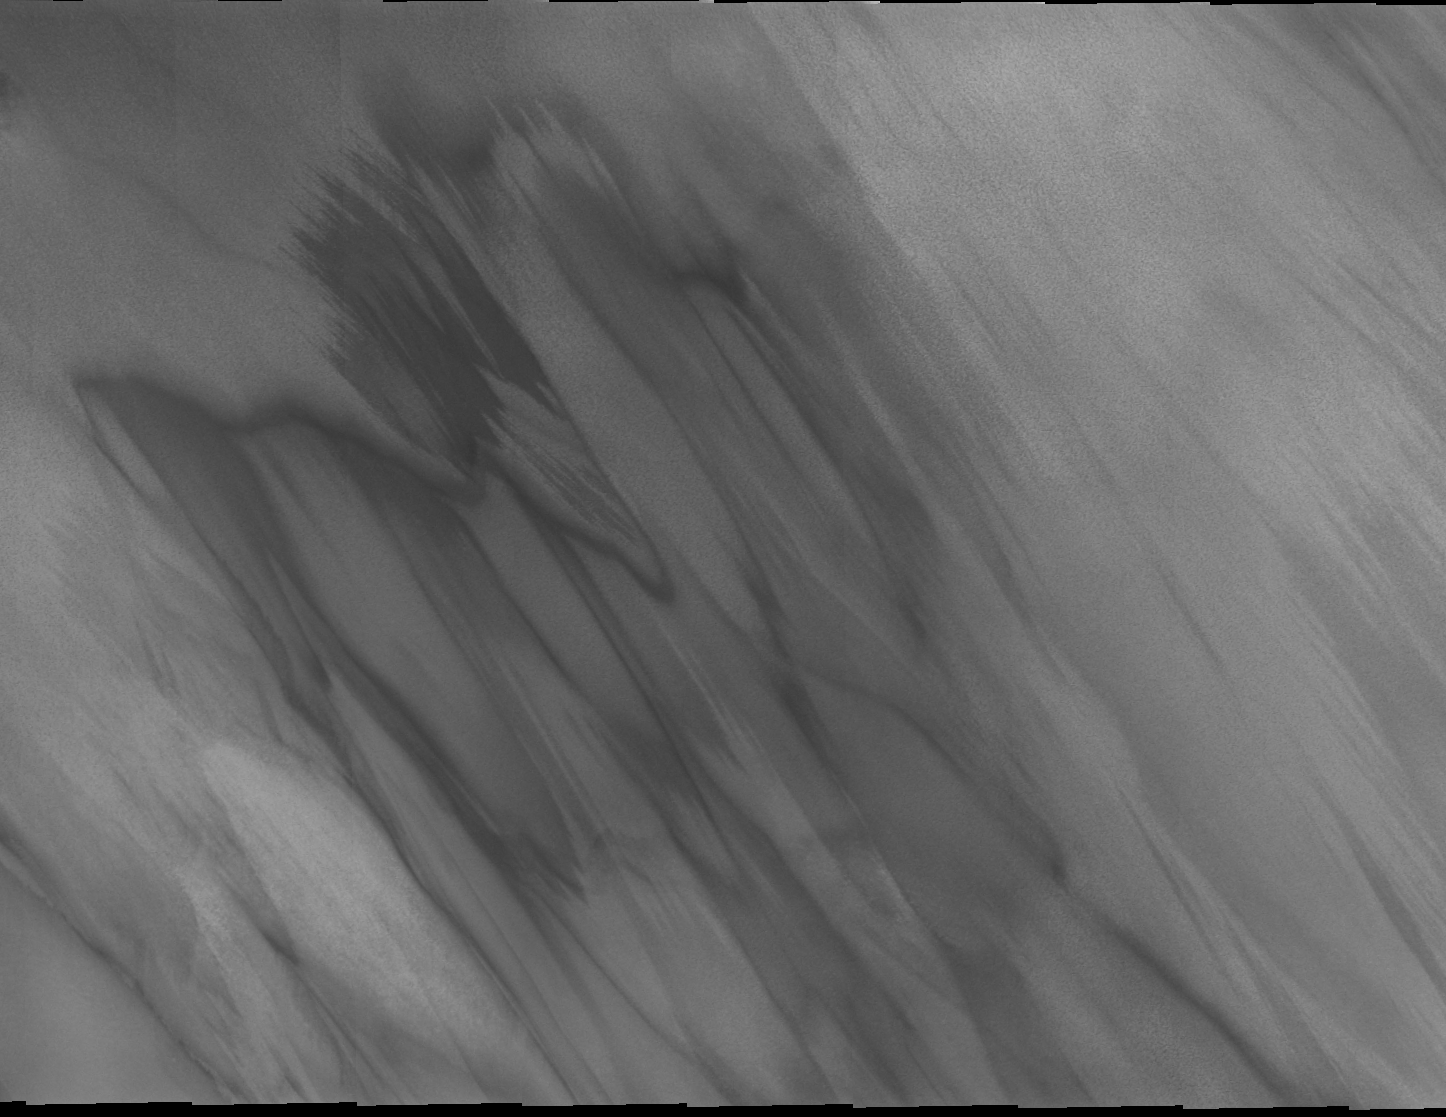

THEMIS Images as Art #47

Welcome to the second annual THEMIS ART MONTH. From Jan. 31 through March 4 we will be showcasing images for their aesthetic value, rather than their science content. Portions of these images resemble things in our everyday lives, from animals to letters of the alphabet. We hope you enjoy our fanciful look at Mars!

Today we have a spectral vision that seems doomed to haunt Mars for eternity, or at least until the wind blows it into a new form.

Note: this THEMIS visual image has not been radiometrically nor geometrically calibrated for this preliminary release. An empirical correction has been performed to remove instrumental effects. A linear shift has been applied in the cross-track and down-track direction to approximate spacecraft and planetary motion. Fully calibrated and geometrically projected images will be released through the Planetary Data System in accordance with Project policies at a later time.

NASA’s Jet Propulsion Laboratory manages the 2001 Mars Odyssey mission for NASA’s Office of Space Science, Washington, D.C. The Thermal Emission Imaging System (THEMIS) was developed by Arizona State University, Tempe, in collaboration with Raytheon Santa Barbara Remote Sensing. The THEMIS investigation is led by Dr. Philip Christensen at Arizona State University. Lockheed Martin Astronautics, Denver, is the prime contractor for the Odyssey project, and developed and built the orbiter. Mission operations are conducted jointly from Lockheed Martin and from JPL, a division of the California Institute of Technology in Pasadena.

Credit: NASA/JPL/Arizona State University